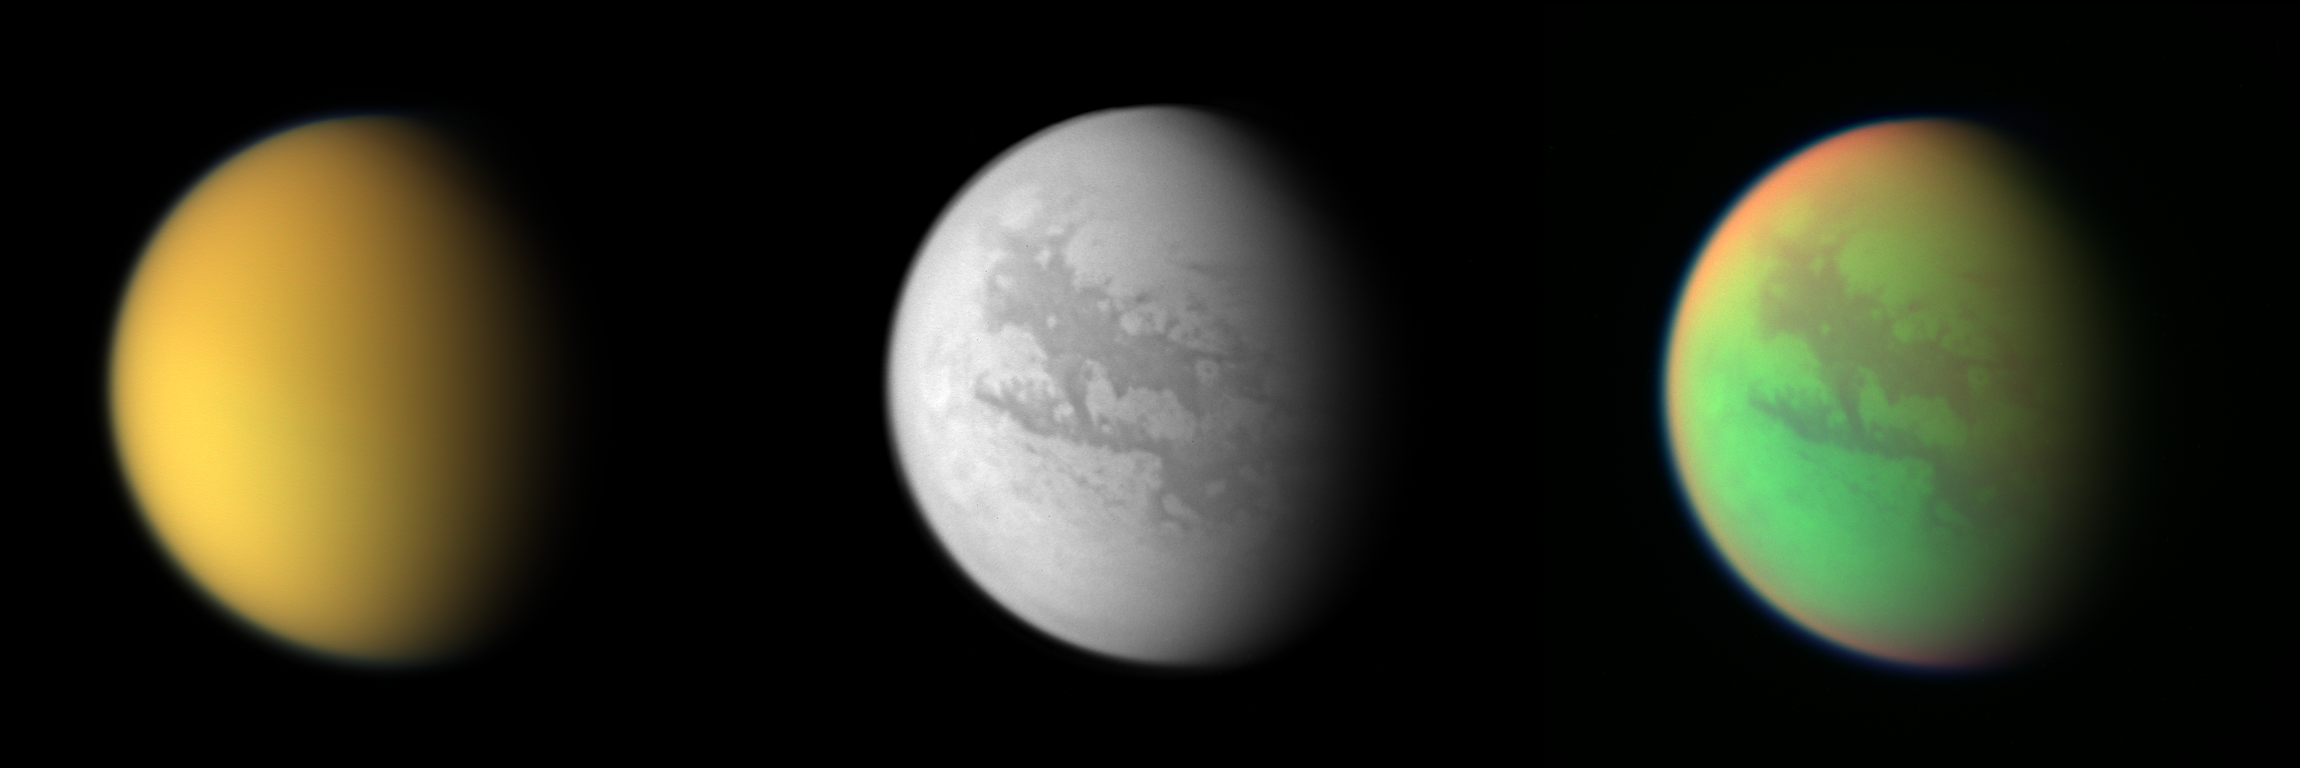

Cassini’s Three Views of Titan

These three views of Titan from the Cassini spacecraft illustrate how different the same place can look in different wavelengths of light. Cassini’s cameras have numerous filters that reveal features above and beneath the shroud of Titan’s atmosphere.

The first image, a natural color composite, is a combination of images taken through three filters that are sensitive to red, green and violet light. It shows approximately what Titan would look like to the human eye: a hazy orange globe surrounded by a tenuous, bluish haze. The orange color is due to the hydrocarbon particles which make up Titan’s atmospheric haze. This obscuring haze was particularly frustrating for planetary scientists following the NASA Voyager mission encounters in 1980-81. Fortunately, Cassini is able to pierce Titan’s veil at infrared wavelengths. A single view of this composite is also available (see PIA06230).

The second, monochrome view shows what Titan looks like at 938 nanometers, a near-infrared wavelength that allows Cassini to see through the hazy atmosphere and down to the surface. The view was created by combining three separate images taken with this filter, in order to improve the visibility of surface features. The variations in brightness on the surface are real differences in the reflectivity of the materials on Titan. A single view of this image is also available (see PIA06228).

The third view, which is a false-color composite, was created by combining two infrared images (taken at 938 and 889 nanometers) with a visible light image (taken at 420 nanometers). Green represents areas where Cassini is able to see down to the surface. Red represents areas high in Titan’s stratosphere where atmospheric methane is absorbing sunlight. Blue along the moon’s outer edge represents visible violet wavelengths at which the upper atmosphere and detached hazes are better seen. A single view of this composite is also available (see PIA06229).

A similar false-color image showing the opposite hemisphere of Titan was created from images taken during Cassini’s first close flyby of the smoggy moon in October 2004 (see PIA06139). At that time, clouds could be seen near Titan’s south pole, but in these more recent observations no clouds are seen.

North on Titan is up and tilted 30 degrees to the right.

All of these images were taken with the Cassini spacecraft wide angle camera on April 16, 2005, at distances ranging from approximately 173,000 to 168,200 kilometers (107,500 to 104,500 miles) from Titan and from a Sun-Titan-spacecraft, or phase, angle of 56 degrees. Resolution in the images approximately 10 kilometers per pixel.

The Cassini-Huygens mission is a cooperative project of NASA, the European Space Agency and the Italian Space Agency. The Jet Propulsion Laboratory, a division of the California Institute of Technology in Pasadena, manages the mission for NASA’s Science Mission Directorate, Washington, D.C. The Cassini orbiter and its two onboard cameras were designed, developed and assembled at JPL. The imaging team is based at the Space Science Institute, Boulder, Colo.

Credit: NASA/JPL/Space Science Institute